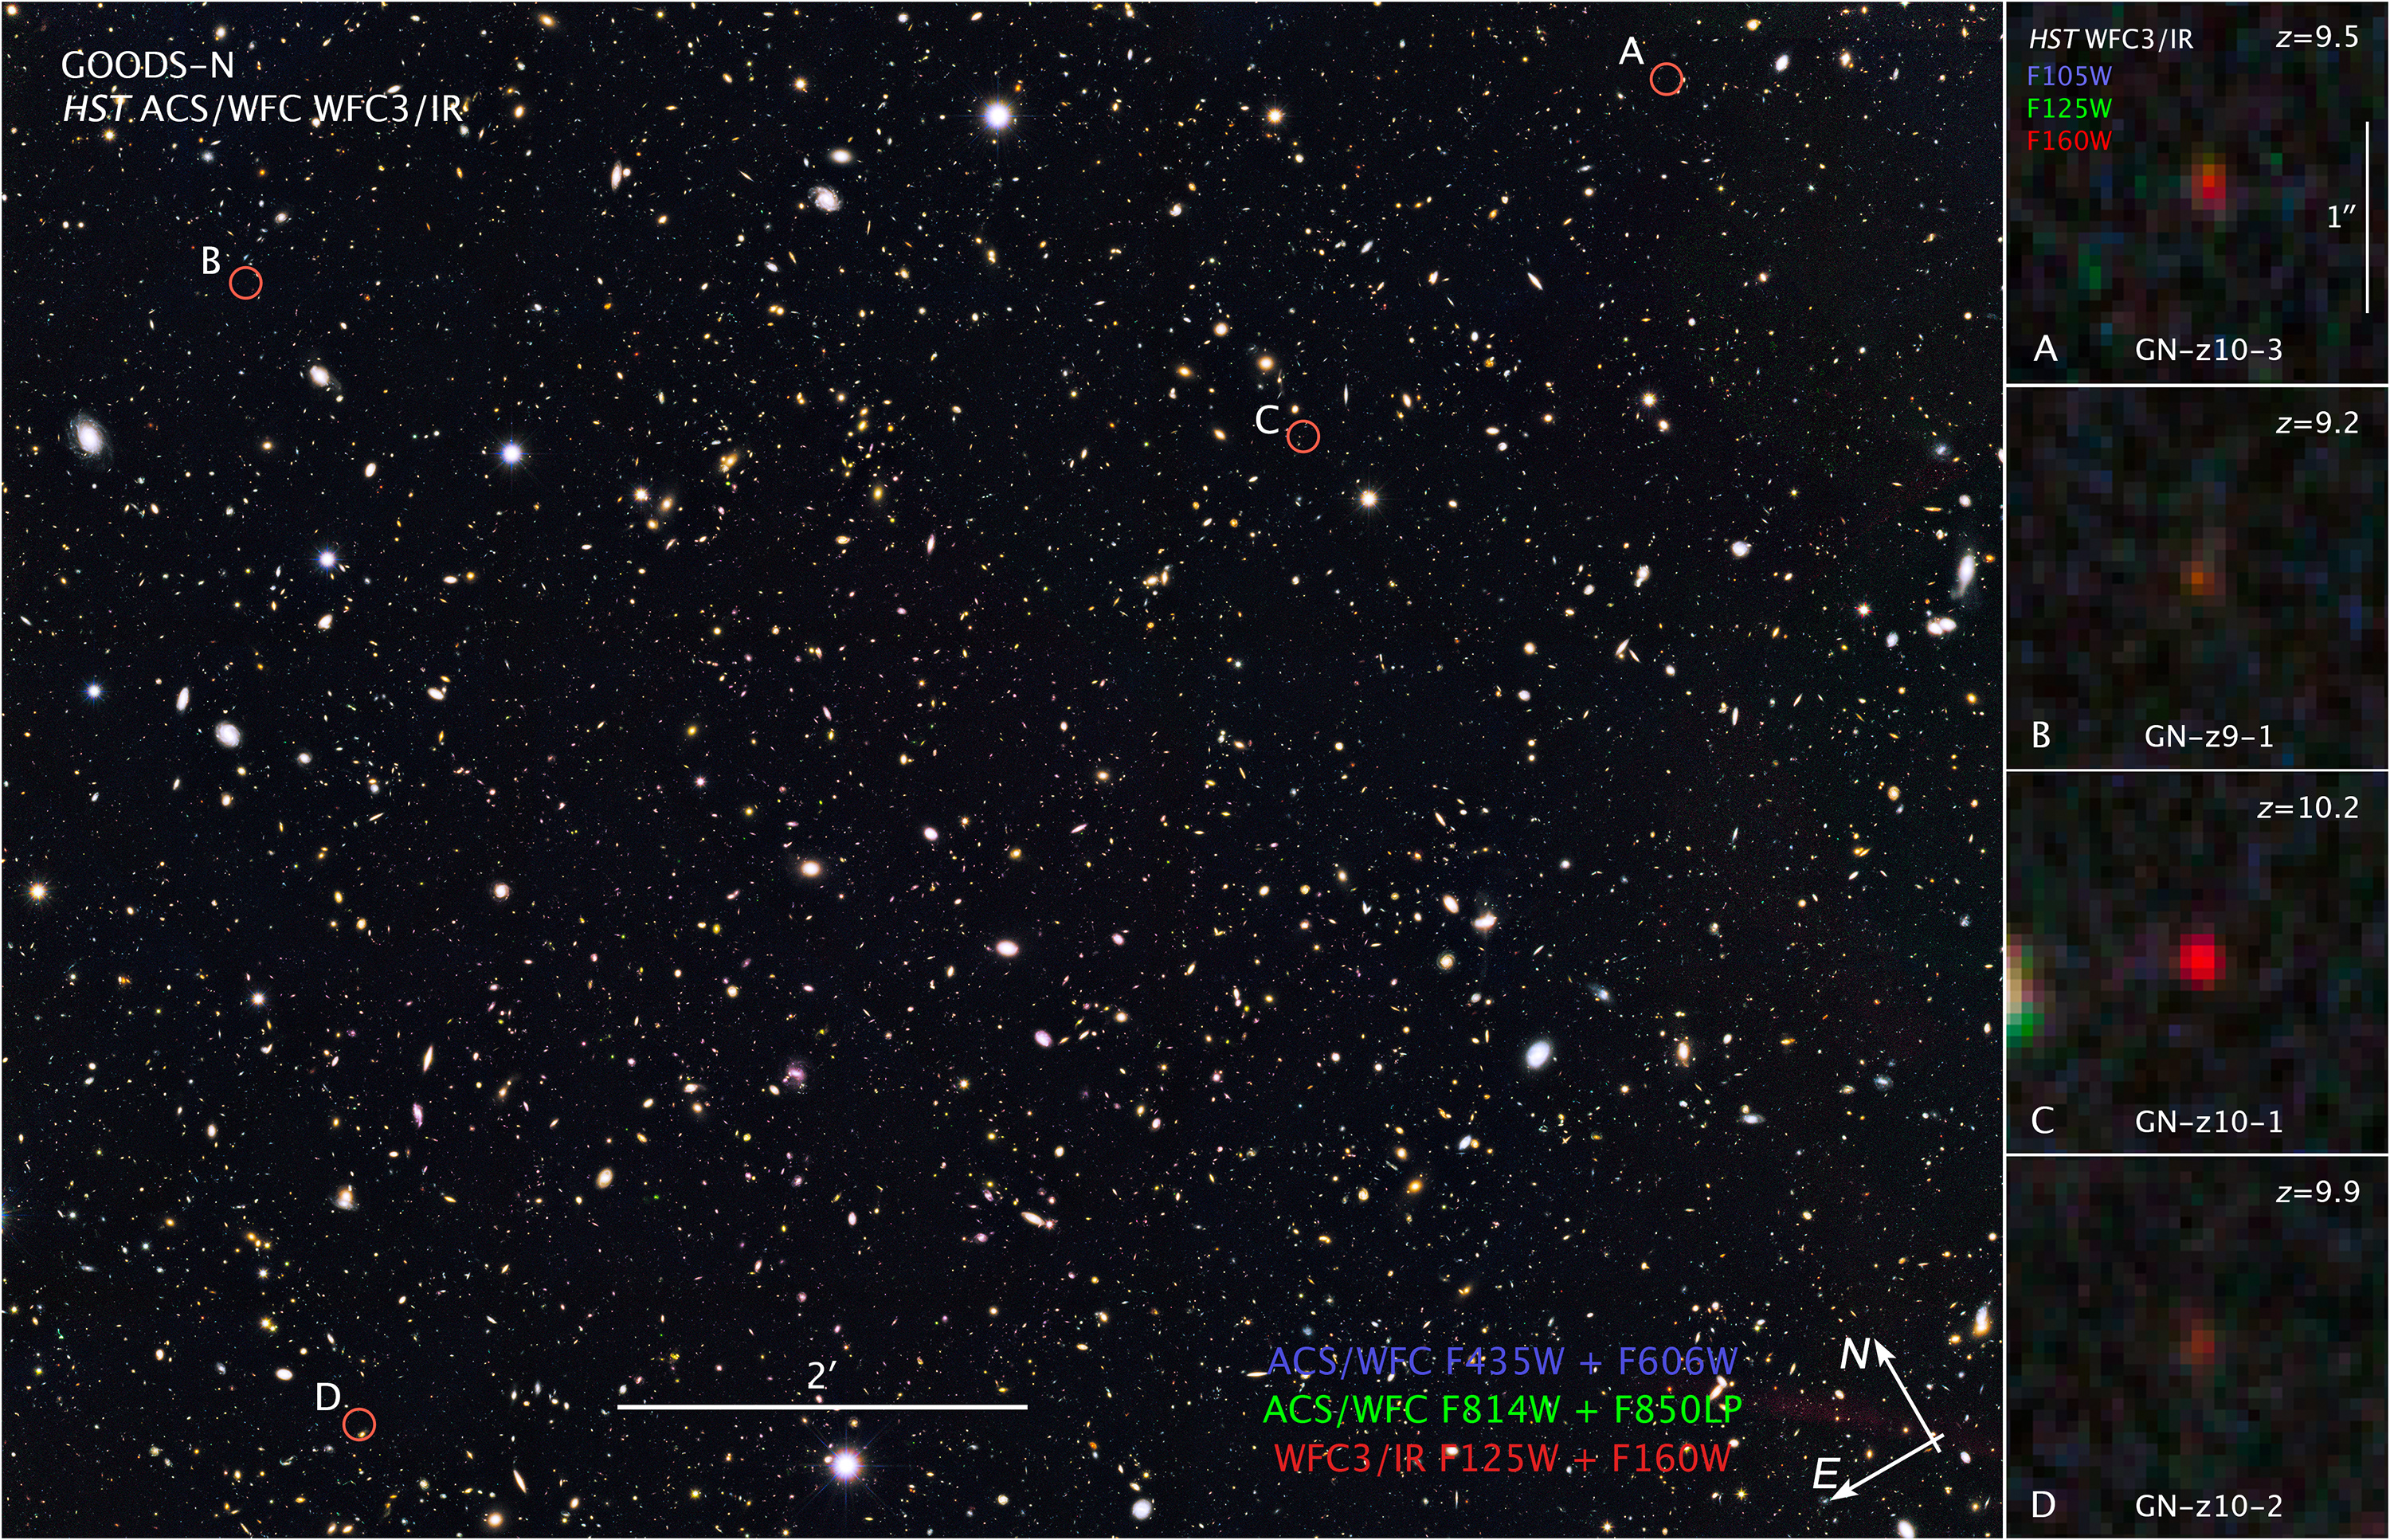

Compass and Scale Image for GOODS-N Image

Object Name: GOODS-N
Object Description: Optical/Infrared Survey with distant galaxies
Instrument: HST/ACS/WFC and HST/WFC3/IR
Filters: GOODS-N ACS/WFC: F435W (B), F606W (V), F814W (I), and F850LP (z) WFC3/IR: F125W (J) and F160W (H) Distant galaxies, inset F105W (Y), F125W (J) and F160W (H)

The main GOODS-N composite includes exposures acquired by the ACS and WFC3 instruments on the Hubble Space Telescope. Several filters were used to sample broad wavelength ranges. The color results from assigning different hues (colors) to each monochromatic (grayscale) image associated with an individual filter. In this case, the assigned colors are: GOODS-N Blue: F435W (B) + F606W (V) Green: F814W (I) + F850LP (z) Red: F125W (J) + F160W (H) Distant galaxies, inset Blue: F105W Green: F125W Red: F160W

Credit: NASA, ESA, and Z. Levay (STScI)